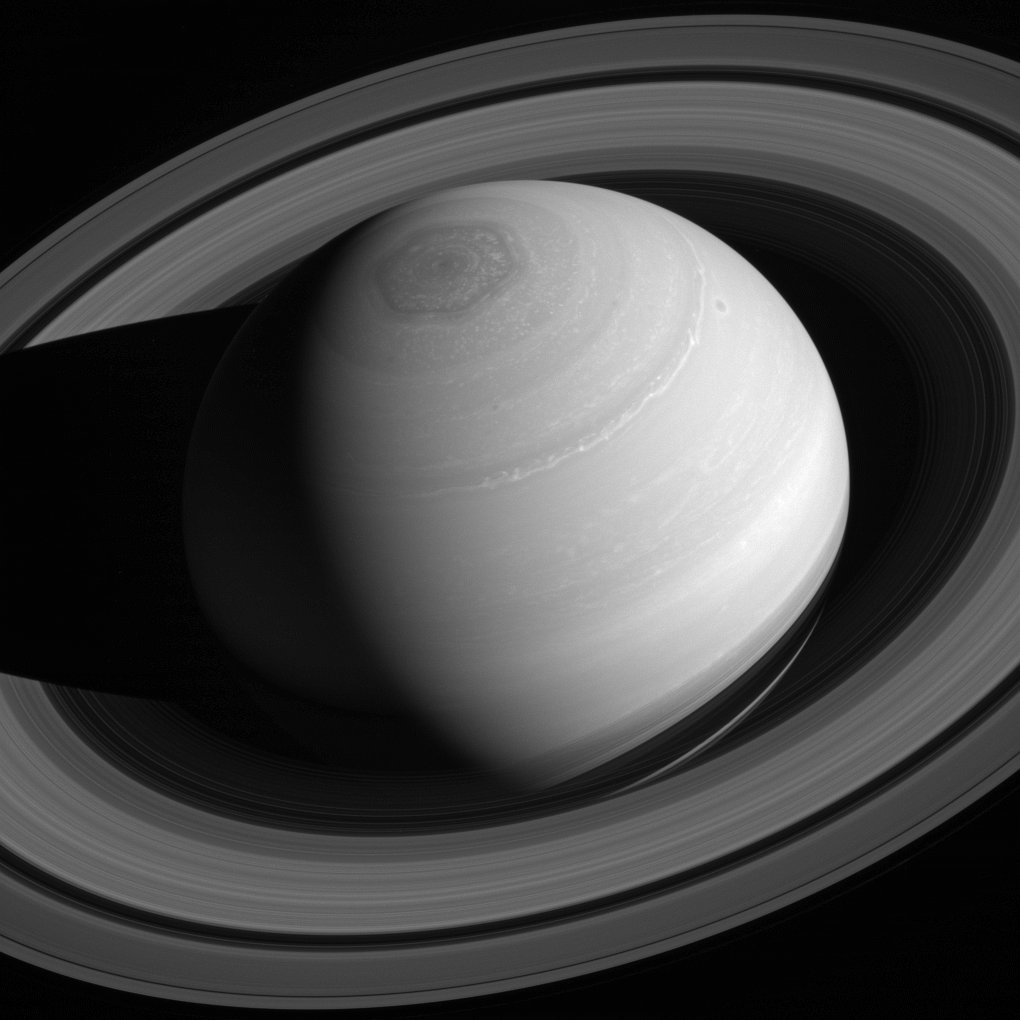

Ring King

Saturn reigns supreme, encircled by its retinue of rings.

Although all four giant planets have ring systems, Saturn’s is by far the most massive and impressive. Scientists are trying to understand why by studying how the rings have formed and how they have evolved over time.

Also seen in this image is Saturn’s famous north polar vortex and hexagon.

This view looks toward the sunlit side of the rings from about 37 degrees above the ringplane. The image was taken with the Cassini spacecraft wide-angle camera on May 4, 2014 using a spectral filter which preferentially admits wavelengths of near-infrared light centered at 752 nanometers.

The view was acquired at a distance of approximately 2 million miles (3 million kilometers) from Saturn. Image scale is 110 miles (180 kilometers) per pixel.

The Cassini-Huygens mission is a cooperative project of NASA, the European Space Agency and the Italian Space Agency. NASA’s Jet Propulsion Laboratory, a division of the California Institute of Technology in Pasadena, manages the mission for NASA’s Science Mission Directorate, Washington. The Cassini orbiter and its two onboard cameras were designed, developed and assembled at JPL. The imaging operations center is based at the Space Science Institute in Boulder, Colo.

Credit: NASA/JPL-Caltech/Space Science Institute